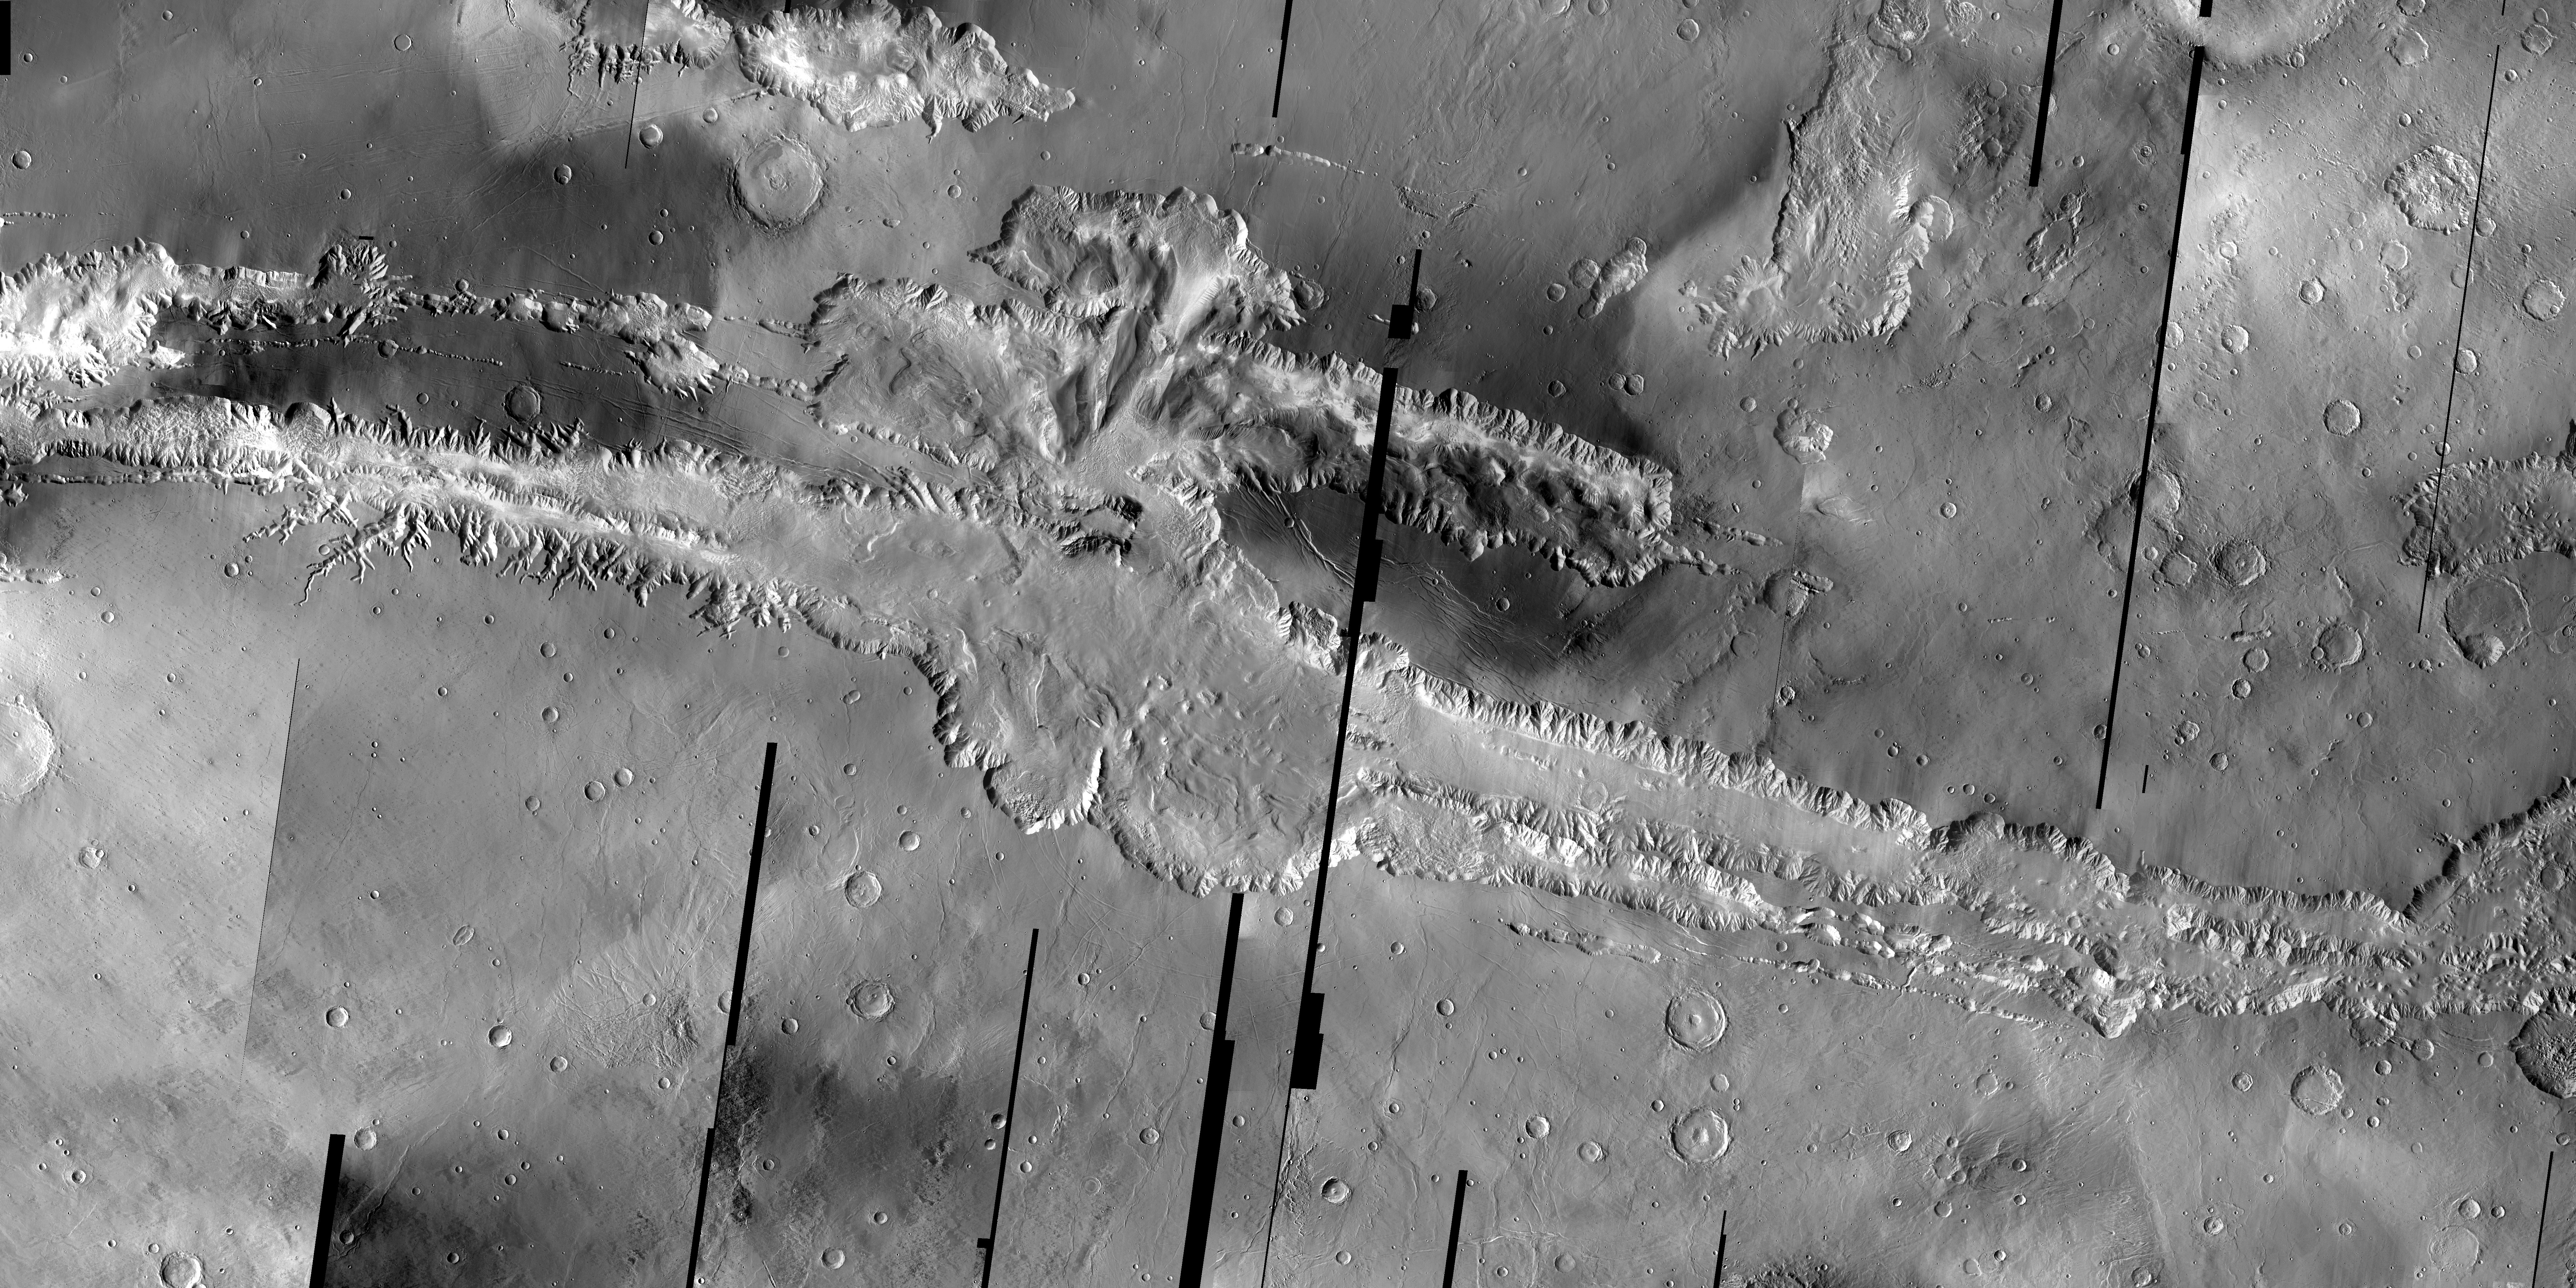

Valles Marineris Mosaic

The Odyssey spacecraft has taken some great pictures of Valles Marineris, the largest canyon in the solar system. If this canyon were on Earth, it would stretch from New York to Los Angeles. For the next several weeks, the Image of the Day will tour some of the canyons that make up this vast system. We will start with Ius Chasma in the west, and end with Coprates Chasma to the east. For more information on Vallis Marineris, please see http://mars.jpl.nasa.gov/mep/science/vm.html.

This mosaic of infrared images shows the full length of Valles Marineris.

For highest resolution TIF image please visit http://themis.la.asu.edu/zoom-20041008A.html.

Note: this THEMIS visual image has not been radiometrically nor geometrically calibrated for this preliminary release. An empirical correction has been performed to remove instrumental effects. A linear shift has been applied in the cross-track and down-track direction to approximate spacecraft and planetary motion. Fully calibrated and geometrically projected images will be released through the Planetary Data System in accordance with Project policies at a later time.

NASA’s Jet Propulsion Laboratory manages the 2001 Mars Odyssey mission for NASA’s Office of Space Science, Washington, D.C. The Thermal Emission Imaging System (THEMIS) was developed by Arizona State University, Tempe, in collaboration with Raytheon Santa Barbara Remote Sensing. The THEMIS investigation is led by Dr. Philip Christensen at Arizona State University. Lockheed Martin Astronautics, Denver, is the prime contractor for the Odyssey project, and developed and built the orbiter. Mission operations are conducted jointly from Lockheed Martin and from JPL, a division of the California Institute of Technology in Pasadena.

Credit: NASA/JPL/Arizona State University